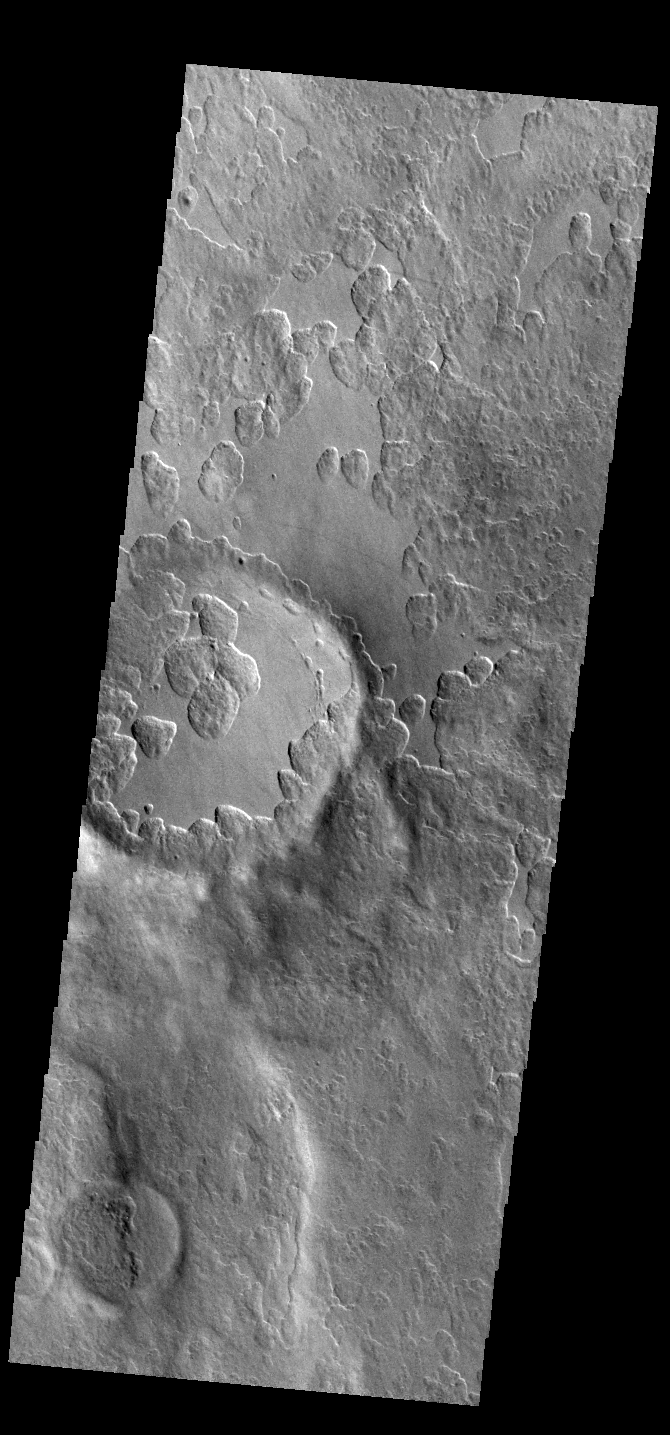

Peneus Patera

An unusual layer of smooth material covers the flanks of the volcano Peneus Patera just south of the Hellas Basin. Though smooth on its upper surface, the layer is pitted by a process of erosion that produces steep scarps facing the south pole and more gentle slopes in the direction of the equator. The style of erosion of the smooth layer suggests that ice of some form plays a role in shaping this terrain.

Credit: NASA/JPL-Caltech/ASU